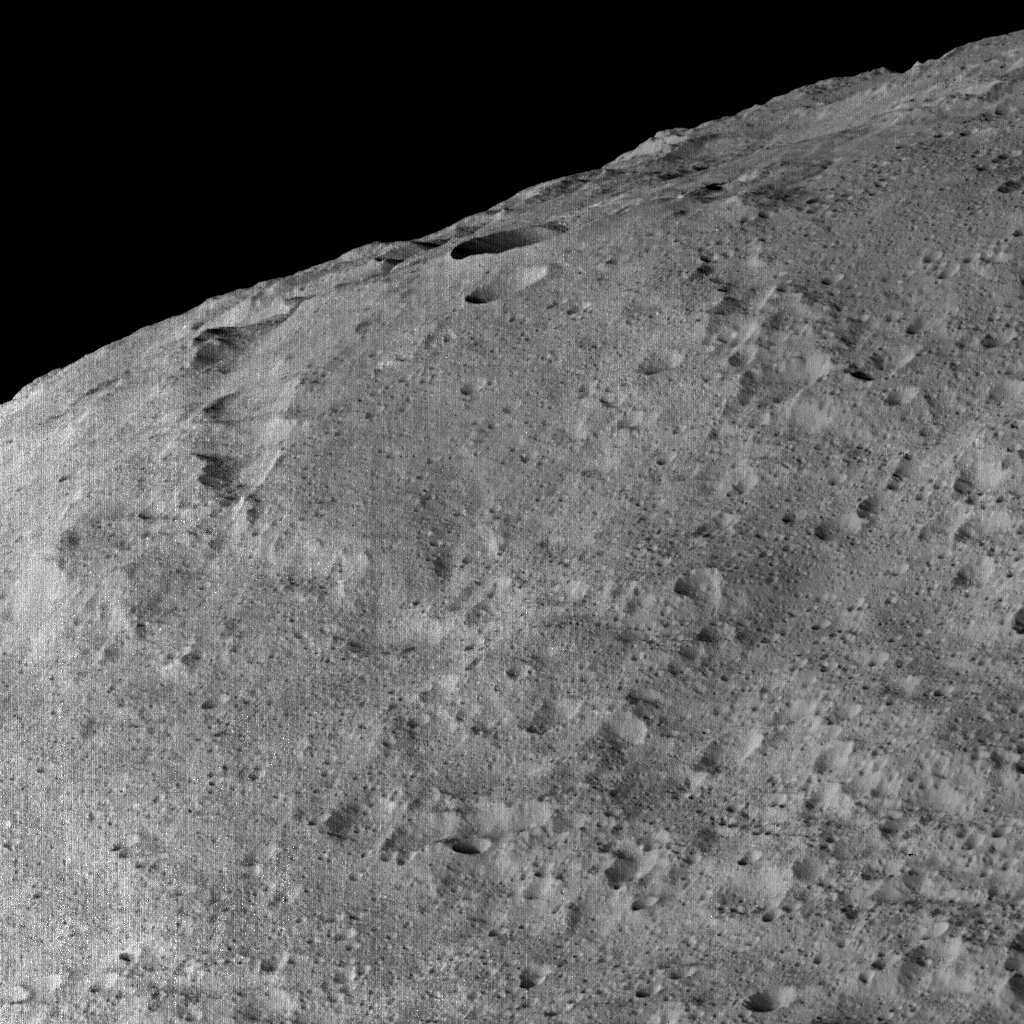

Dawn’s Lowest Orbit: Southern Mid-Latitudes

This view of Ceres, taken by NASA’s Dawn spacecraft on December 10, shows an area in the southern mid-latitudes of the dwarf planet. It is located at approximately 29.4 south latitude, 213.1 east longitude.

The spacecraft took this image in its low-altitude mapping orbit from an approximate distance of 240 miles (385 kilometers) from Ceres.

Dawn’s mission is managed by JPL for NASA’s Science Mission Directorate in Washington. Dawn is a project of the directorate’s Discovery Program, managed by NASA’s Marshall Space Flight Center in Huntsville, Alabama. UCLA is responsible for overall Dawn mission science. Orbital ATK, Inc., in Dulles, Virginia, designed and built the spacecraft. The German Aerospace Center, the Max Planck Institute for Solar System Research, the Italian Space Agency and the Italian National Astrophysical Institute are international partners on the mission team.

Credit: NASA/JPL-Caltech/UCLA/MPS/DLR/IDA